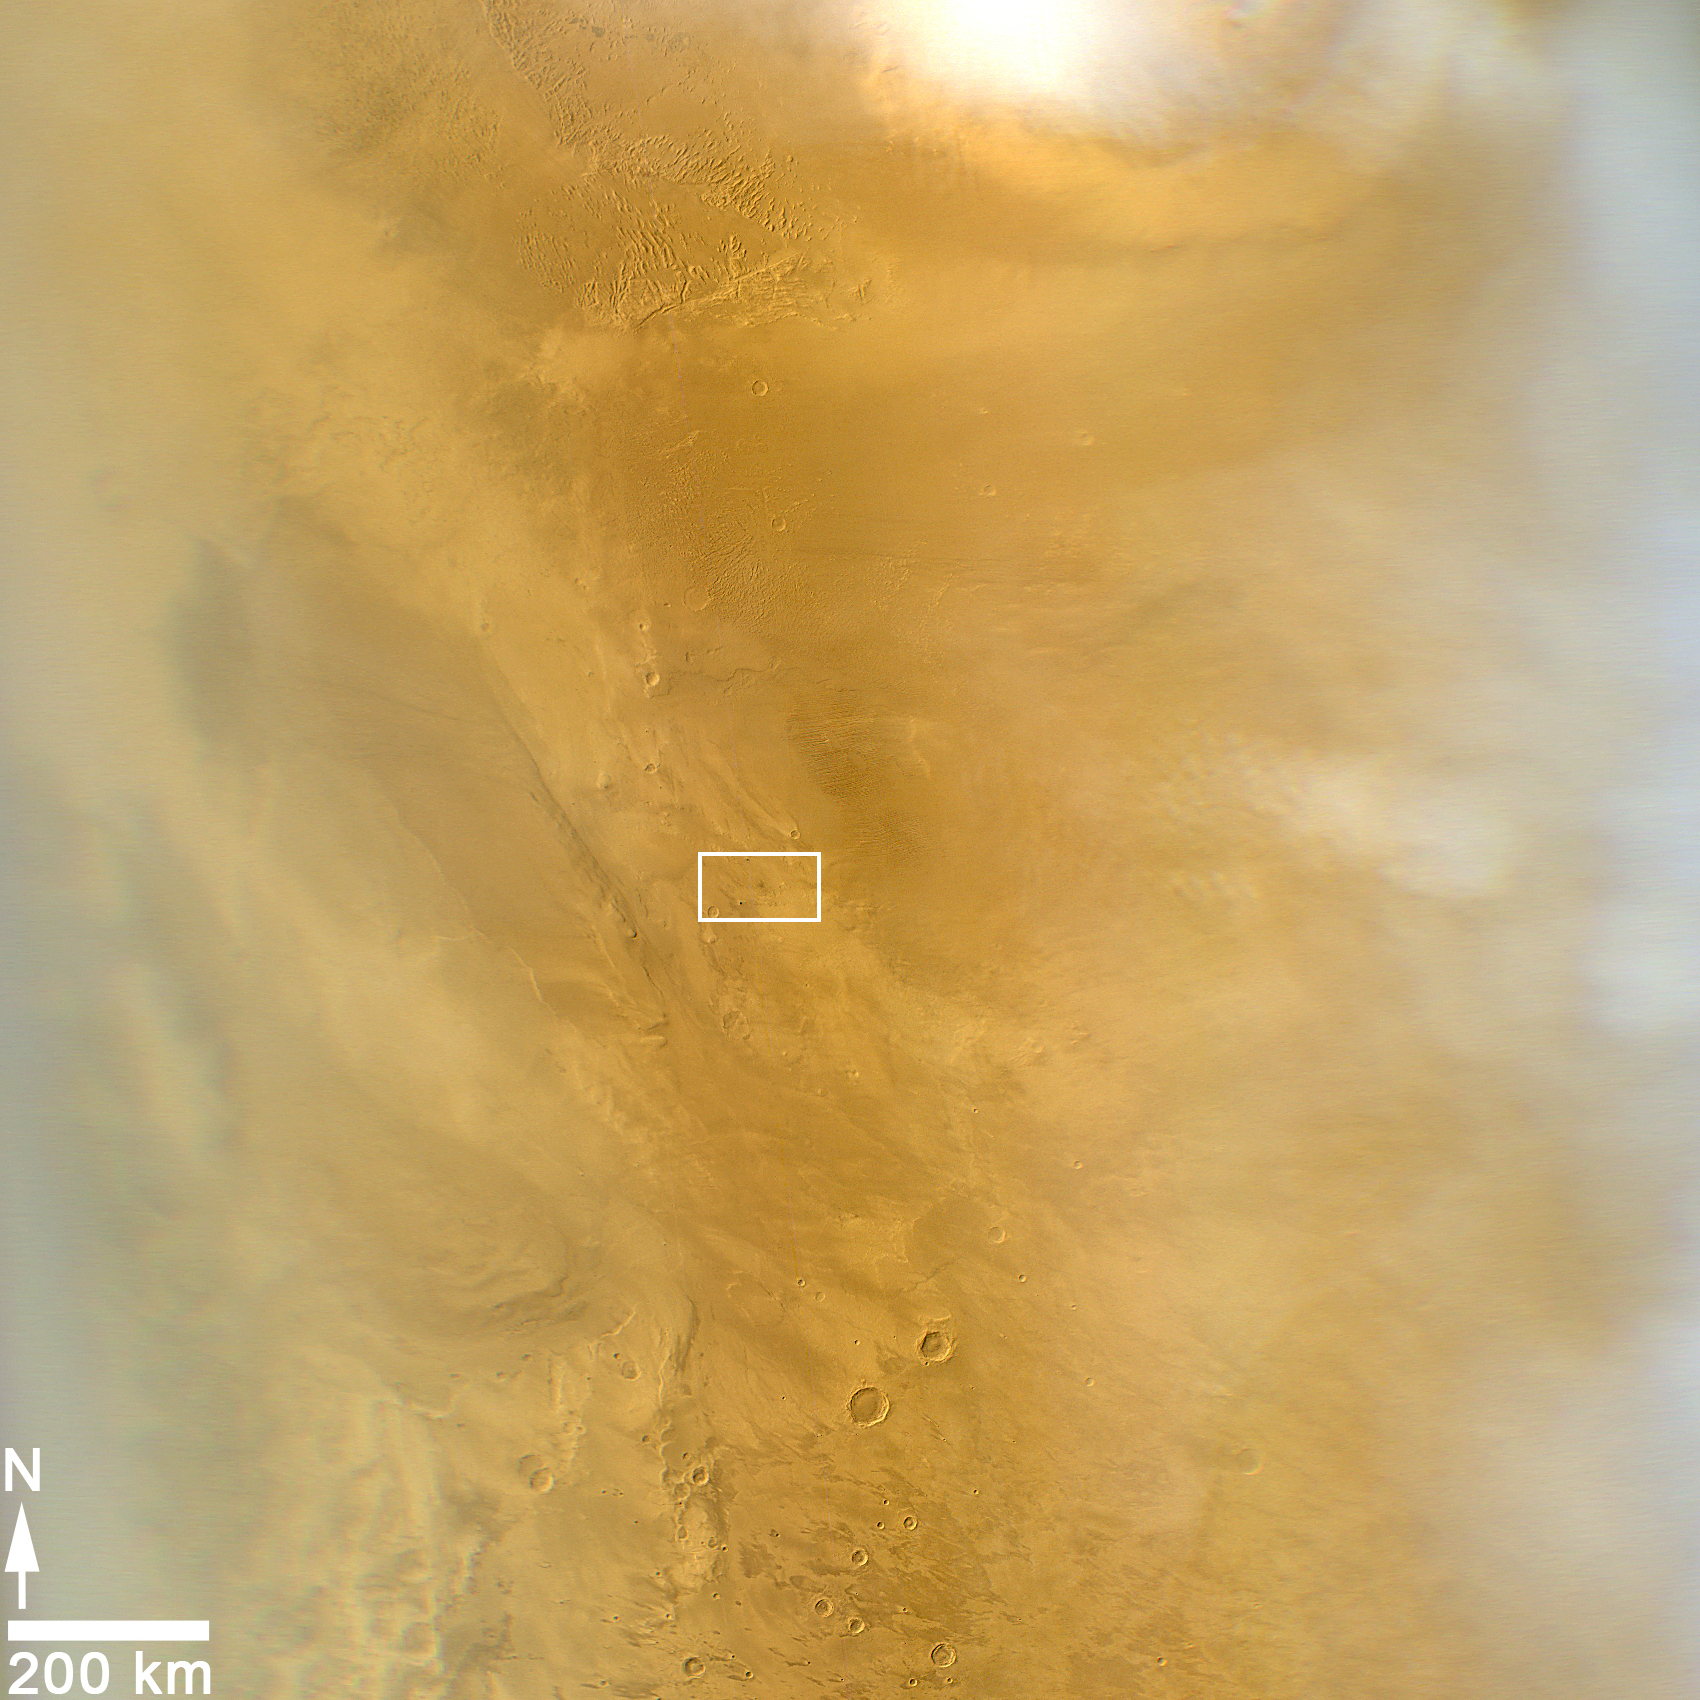

Impact Scar Detected in Mars Weathercam Image

Figure 1

This image from the Mars Color Imager (MARCI) camera on NASA’s Mars Reconnaissance Orbiter has a dark spot (at center of inscribed rectangle) noticed while the image was being examined for a weekly Mars weather report. This wide-angle camera provides daily global coverage of Mars for monitoring dust storms and other changes in weather. The image was taken March 20, 2014. Other observations confirmed that the dark spot is a scar from a space rock hitting Mars.

Detection of the dark spot in this image triggered a check of earlier MARCI images. The spot resembles fresh impact scars seen with other cameras. The check of earlier MARCI images confirmed that this spot resulted from an event that occurred in the interval between images taken during Martian afternoons on March 27, 2012, and March 28, 2012 (see PIA18381). Mars orbiters have located about 400 fresh impacts on Mars that have been confirmed with before-and-after images. This is the only one to be detected in a MARCI image. MARCI’s daily global imaging enabled determining the impact timing more precisely than in any other case.

This image covers an area about 1,000 miles (1,600 kilometers) wide. The dark spot confirmed to be an impact scar is about 5 miles (8 kilometers) across, at 3 degrees north latitude, 219 degrees east longitude.

Figure 1 is version of the same image without the inscribed rectangle.

Follow-up observations with two telescopic cameras on Mars Reconnaissance Orbiter revealed craters within this impact scar that had not been present in January 2012. The largest of these craters — 159 feet (48.5 meters) wide — is the biggest fresh impact crater ever clearly confirmed anywhere with before-and-after images.

MARCI is one of six instruments on NASA’s Mars Reconnaissance Orbiter. The camera was built by and is operated by Malin Space Science Systems, San Diego. NASA’s Jet Propulsion Laboratory, a division of the California Institute of Technology in Pasadena, manages the Mars Reconnaissance Orbiter Project for NASA’s Science Mission Directorate, Washington.

Credit: NASA/JPL-Caltech/MSSS